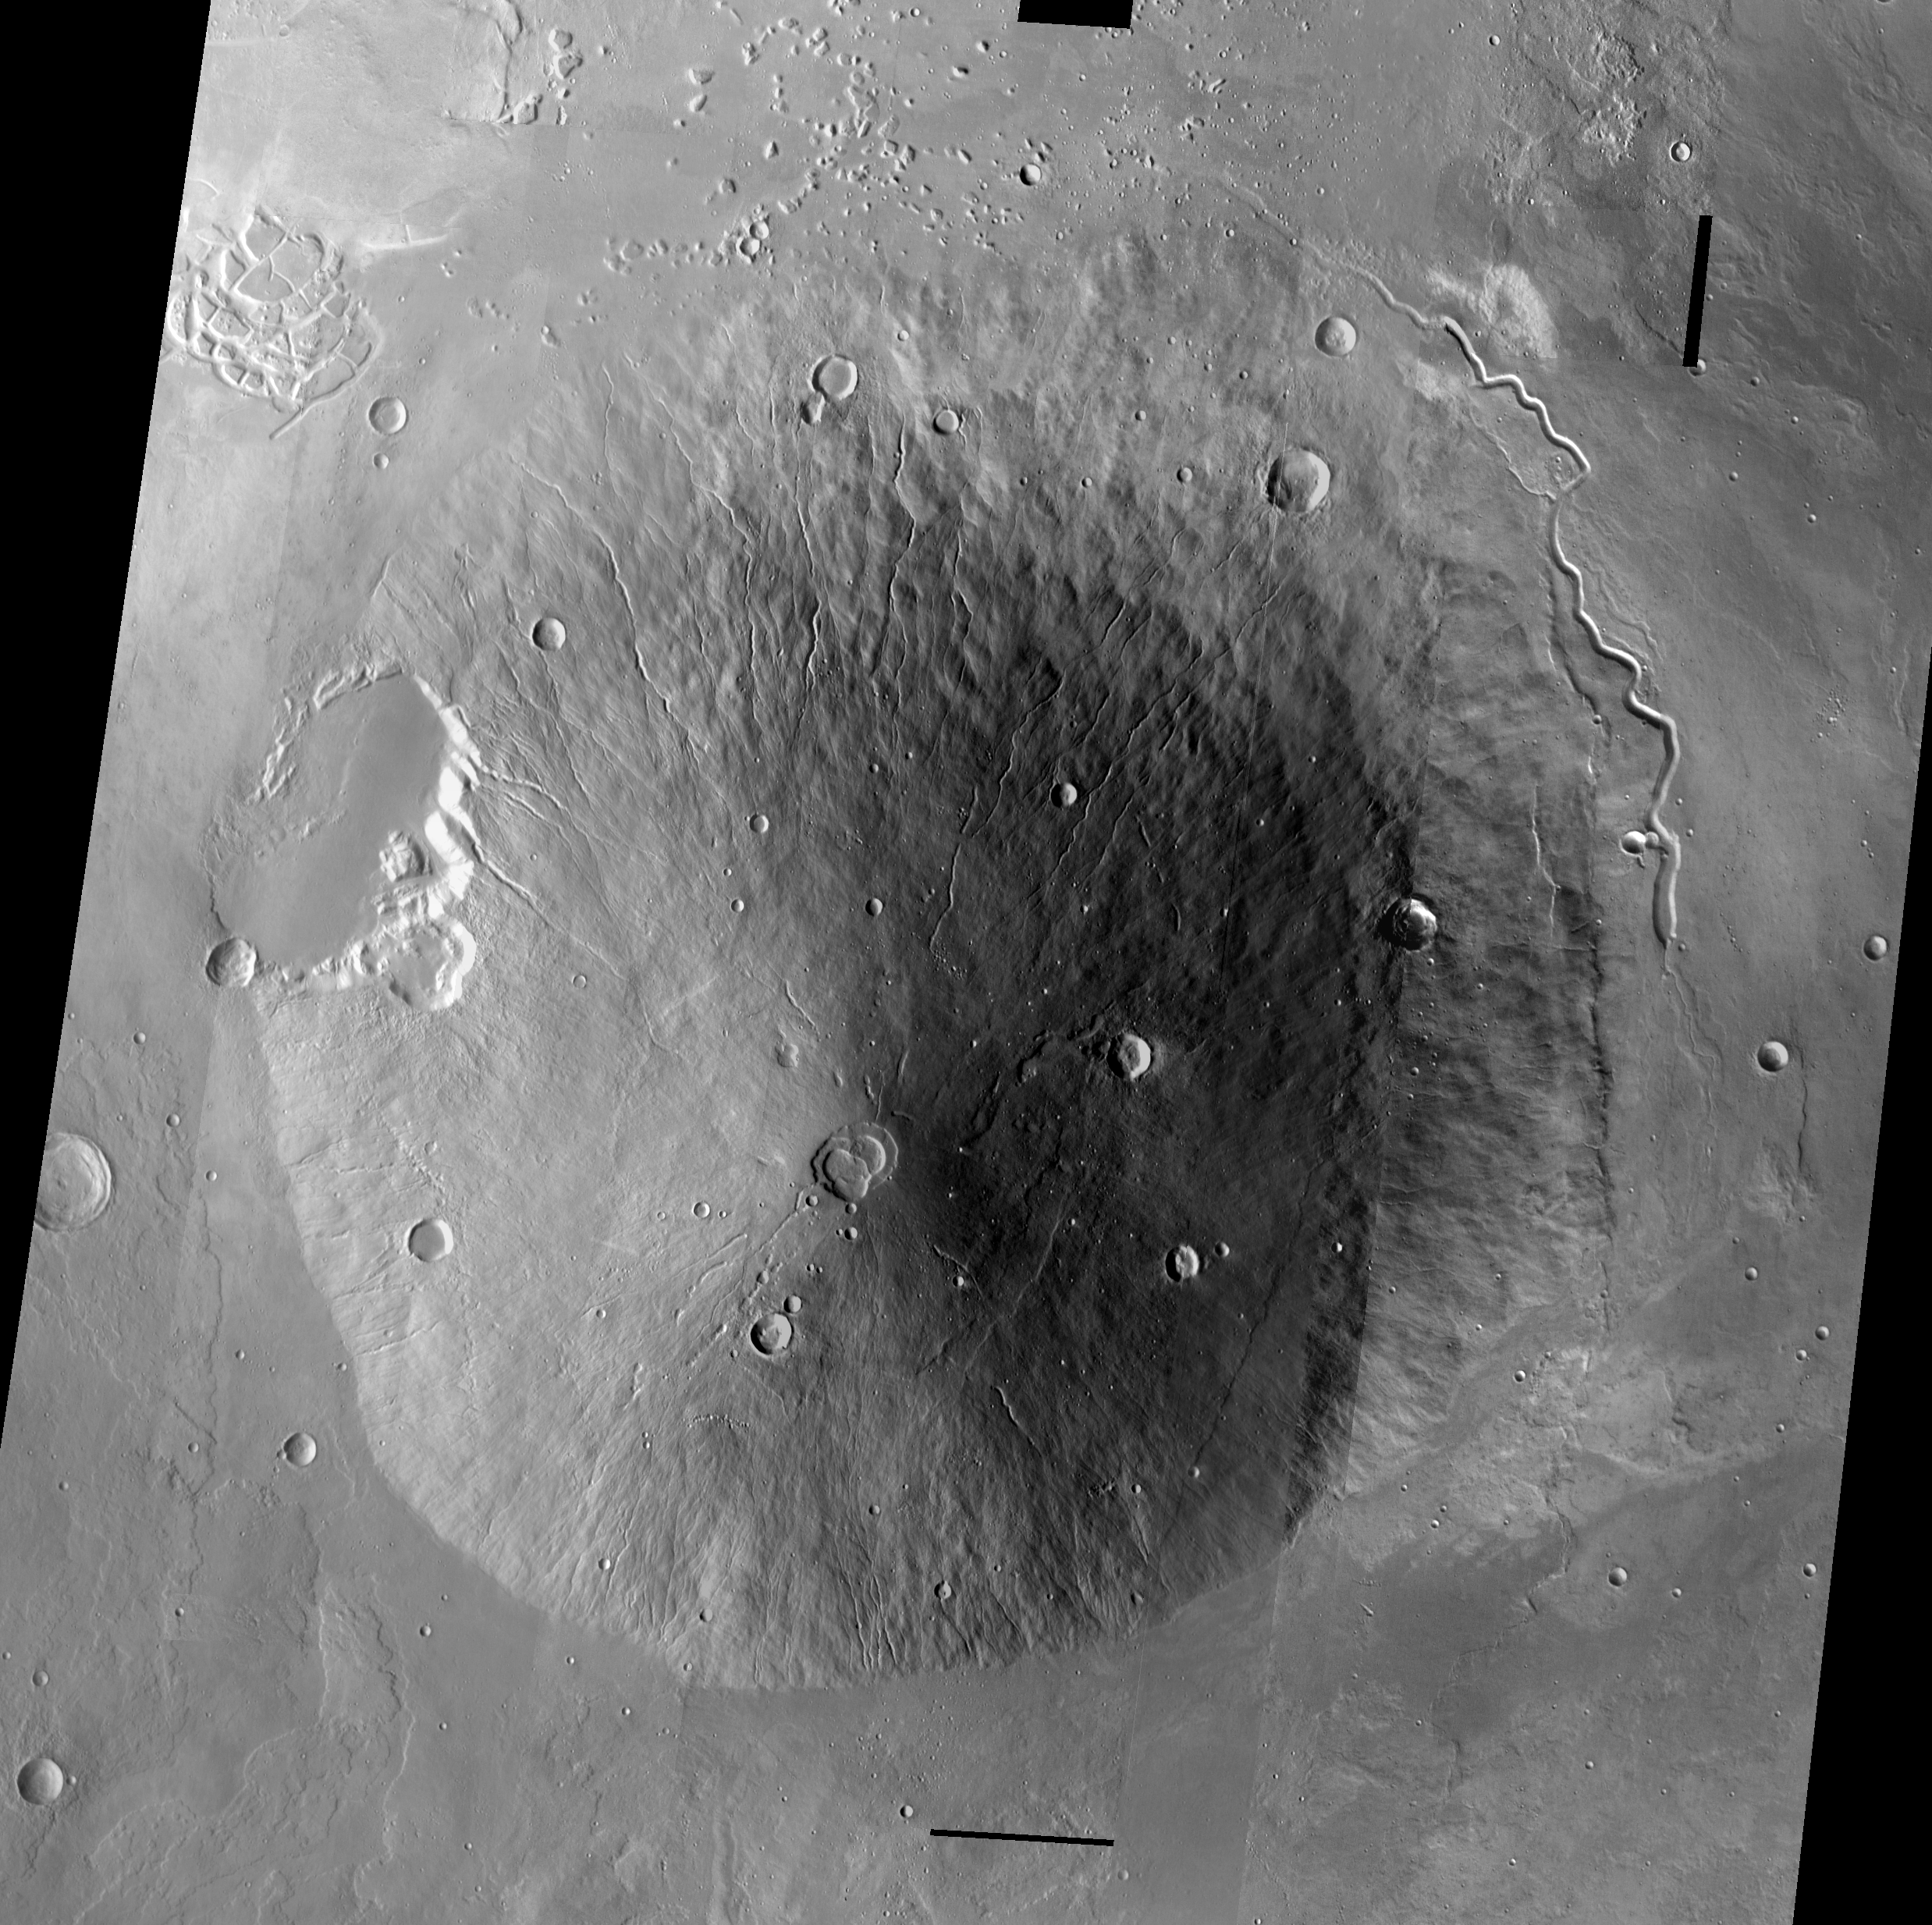

Hecate Tholus

Released August 20, 2004

The THEMIS Image of the Day will be exploring the nomenclature of Mars for the next three weeks.

Hecate Tholus

Tholus: small dome-shaped mountain or hillHecate: Goddess of the crossroads, ghosts and witchcraft. She has three heads (a dog, a snake, and a horse) that face three different directions. She is served by 2 ghost hounds.
Hecates Tholus is a volcano located north of Elysium Mons. The image above is a mosaic of daytime IR images.

Nomenclature Fact of the Day: Many features on Io, a volcanically active moon of Jupiter, are named for fire, sun, volcano, and thunder goods and goddesses — or for people and places from Dante’s Inferno.

Image information: IR instrument. Latitude 29.1, Longitude 149 East (211 West). 100 meter/pixel resolution.

Note: this THEMIS visual image has not been radiometrically nor geometrically calibrated for this preliminary release. An empirical correction has been performed to remove instrumental effects. A linear shift has been applied in the cross-track and down-track direction to approximate spacecraft and planetary motion. Fully calibrated and geometrically projected images will be released through the Planetary Data System in accordance with Project policies at a later time.

NASA’s Jet Propulsion Laboratory manages the 2001 Mars Odyssey mission for NASA’s Office of Space Science, Washington, D.C. The Thermal Emission Imaging System (THEMIS) was developed by Arizona State University, Tempe, in collaboration with Raytheon Santa Barbara Remote Sensing. The THEMIS investigation is led by Dr. Philip Christensen at Arizona State University. Lockheed Martin Astronautics, Denver, is the prime contractor for the Odyssey project, and developed and built the orbiter. Mission operations are conducted jointly from Lockheed Martin and from JPL, a division of the California Institute of Technology in Pasadena.

Credit: NASA/JPL/Arizona State University